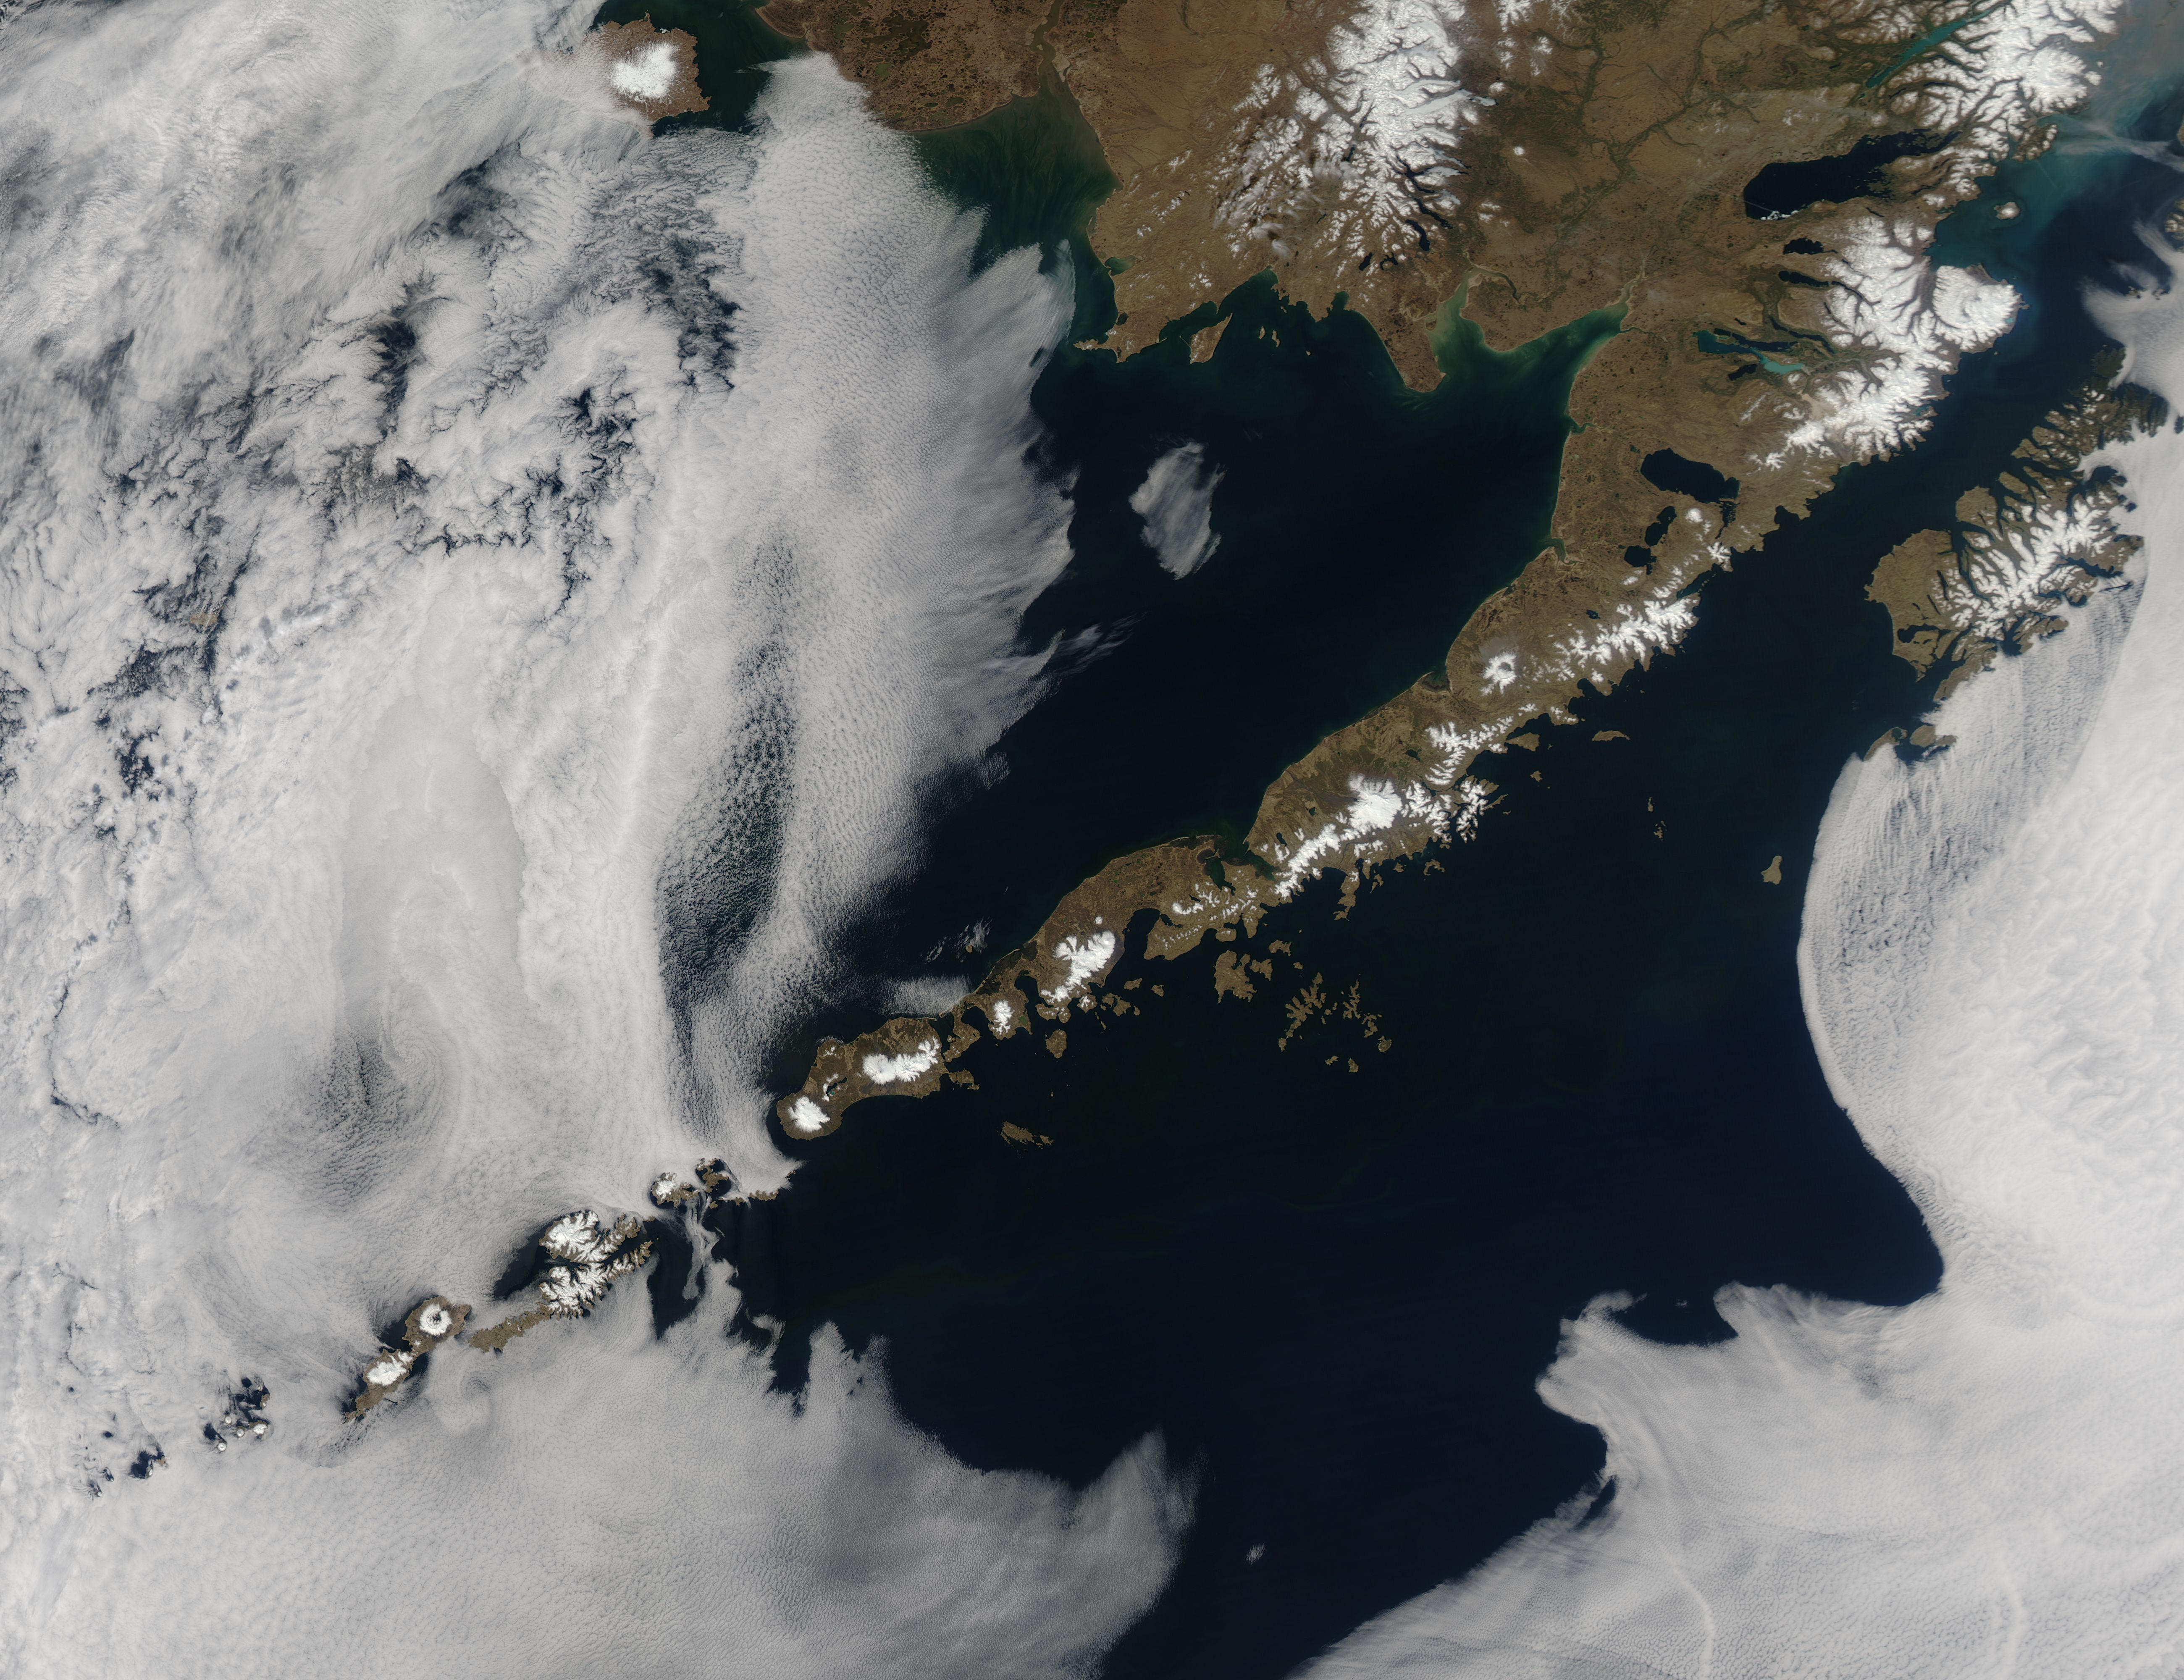

Aleutian Islands

Remote, rugged and extraordinarily beautiful, Alaska’s Aleutian Islands are best known for wildlife reserves, military bases, fishing, furs and fog. The sprawling volcanic archipelago was brought into the spotlight by the Russian-supported expedition of Alexey Chirikov and Vitus Bering in 1741, and soon became controlled by the Russian-American Fur Company. In 1867 the United States purchased Alaska, including the Aleutian Islands, from Russia. By 1900 the port in Unalaska was well established as a shipping port for Alaska gold. The archipelago sweeps about 1,200 miles (1,800 km) from the tip of the Alaskan Peninsula to Attu, the most westward island. Four major island groups hold 14 large islands, about 55 smaller islands, and a large number of islets, adding up to roughly 150 islands/islets in total. This chain separates the Bering Sea (north) from the Pacific Ocean (south) and the islands are connected by the Marine Highway Ferry – at least as far as Unalaska. For the most remote islands, such as birding paradise of Attu, the western-most Aleutian Island, travel becomes trickier and relies primarily on custom charter. The Moderate Resolution Imaging Spectroradiometer (MODIS) flew over the region and captured this spectacular true-color image of the eastern Aleutian Islands on May 15, 2014. In this image, the Alaskan Peninsula protrudes from the mainland and sweeps to the southwest. The first set of islands are called the Fox Island group. Unalaska Island is part of this group and can be identified, with some imagination, as an island formed in the shape of a flying cherub, with two arms (peninsulas) outstretched towards the northeast, seemingly reaching for the round “balls” of Akutan and Akun Islands. The smallest islands in the west of the image belong to the group known as the Islands of Four Mountains. The Aleutians continue far to the west of this image. Fog surrounds the Aleutians, stretching from just off the southwestern Alaska mainland to the western Fox Islands group, then further southwest across the Pacific Ocean. It appears to give way to marine stratocumulus clouds in the west. Fog is common in the area, and can be a hazard to shipping.

Credit: NASA/GSFC/Jeff Schmaltz/MODIS Land Rapid Response Team